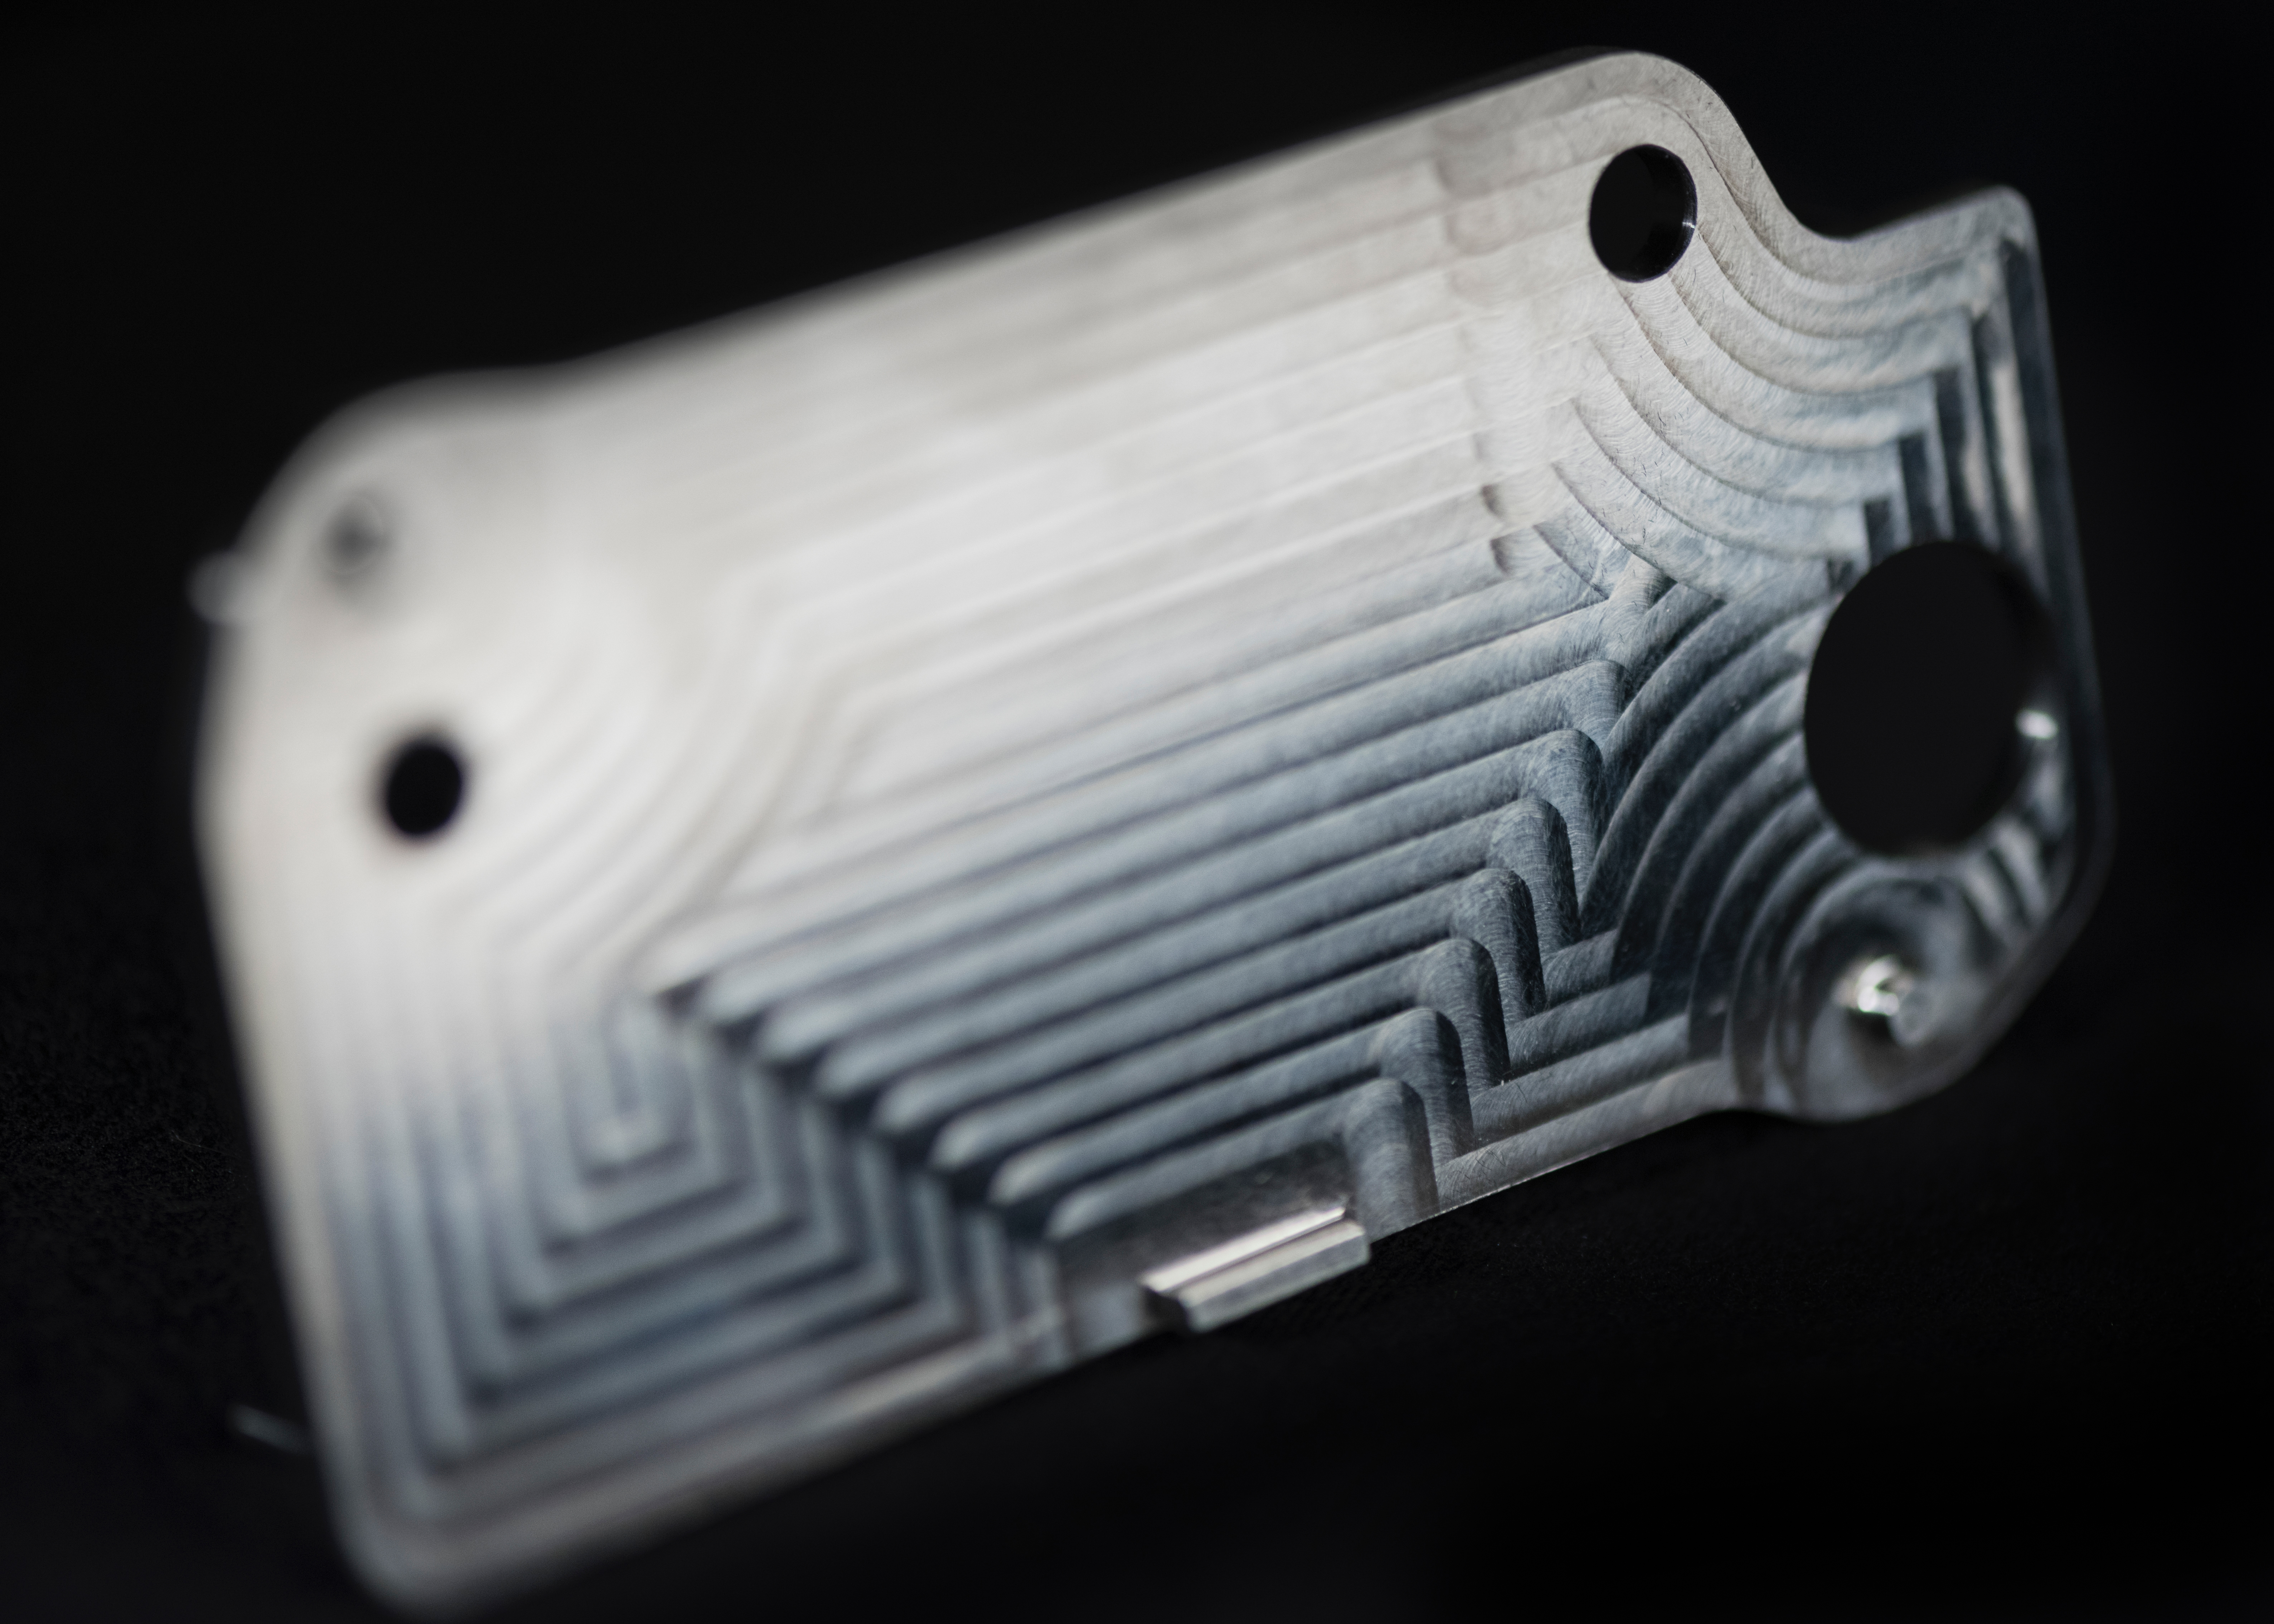

Close-up of 3D printed MOXIE Heat Exchanger

This nickel-alloy heat exchanger is among several that were 3D printed for the Mars Oxygen In-situ Resource Utilization Experiment (MOXIE), one of the instruments aboard NASA’s Perseverance Mars rover. If conventionally fabricated, the heat exchanger would have required making two parts and welding them together; the 3D-printed heat exchanger is a single piece.

NASA’s Jet Propulsion Laboratory in Southern California built and will manage operations of the Mars 2020 Perseverance rover for NASA.

Credit: NASA/JPL-Caltech